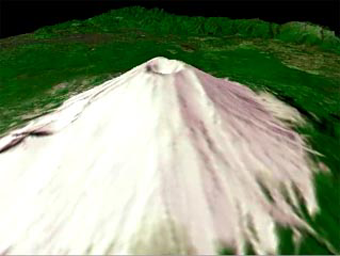

Mt. Fuji, Japan

The nearly perfectly conical profile of Fuji soars 3,776 meters (12,388 feet) above sea level on southern Honshu, near Tokyo. The highest mountain in Japan, Fuji is the country’s most familiar symbol. The summit of this graceful, dormant volcano is broken by a crater 610 meters (2,000 feet) in diameter. The crater is ringed by eight jagged peaks. The five Fuji Lakes lie on the northern slopes of the mountain, all formed in the wake of lava flows. Mirrored in the still waters of Kawaguchi-ko, the most beautiful of the five lakes, is a reflection of Fuji. Part of Fuji-Hakone-Izu National Park, Fuji last erupted for a two-month period starting in November 1707, covering Tokyo, some 100 kilometers (60 miles) away, with a layer of ash. According to legend, Fuji arose from the plain during a single night in 286 BC. Geologically, the mountain is much older than this.

Considered sacred by many, Fuji is surrounded by temples and shrines. Thousands of pilgrims climb the mountain each year as part of their religious practice, hoping to reach the summit by dawn to watch the sunrise. This animated fly-by was created by draping visible and near infrared image data over a digital topography model, created from ASTER’s stereo bands. The spatial resolution of both the image and topography is 15 m. The image is centered at 35.3 degrees north latitude, 138.7 degrees east longitude.

The U.S. science team is located at NASA’s Jet Propulsion Laboratory, Pasadena, Calif. The Terra mission is part of NASA’s Science Mission Directorate.

Credit: NASA/GSFC/METI/ERSDAC/JAROS, and U.S./Japan ASTER Science Team